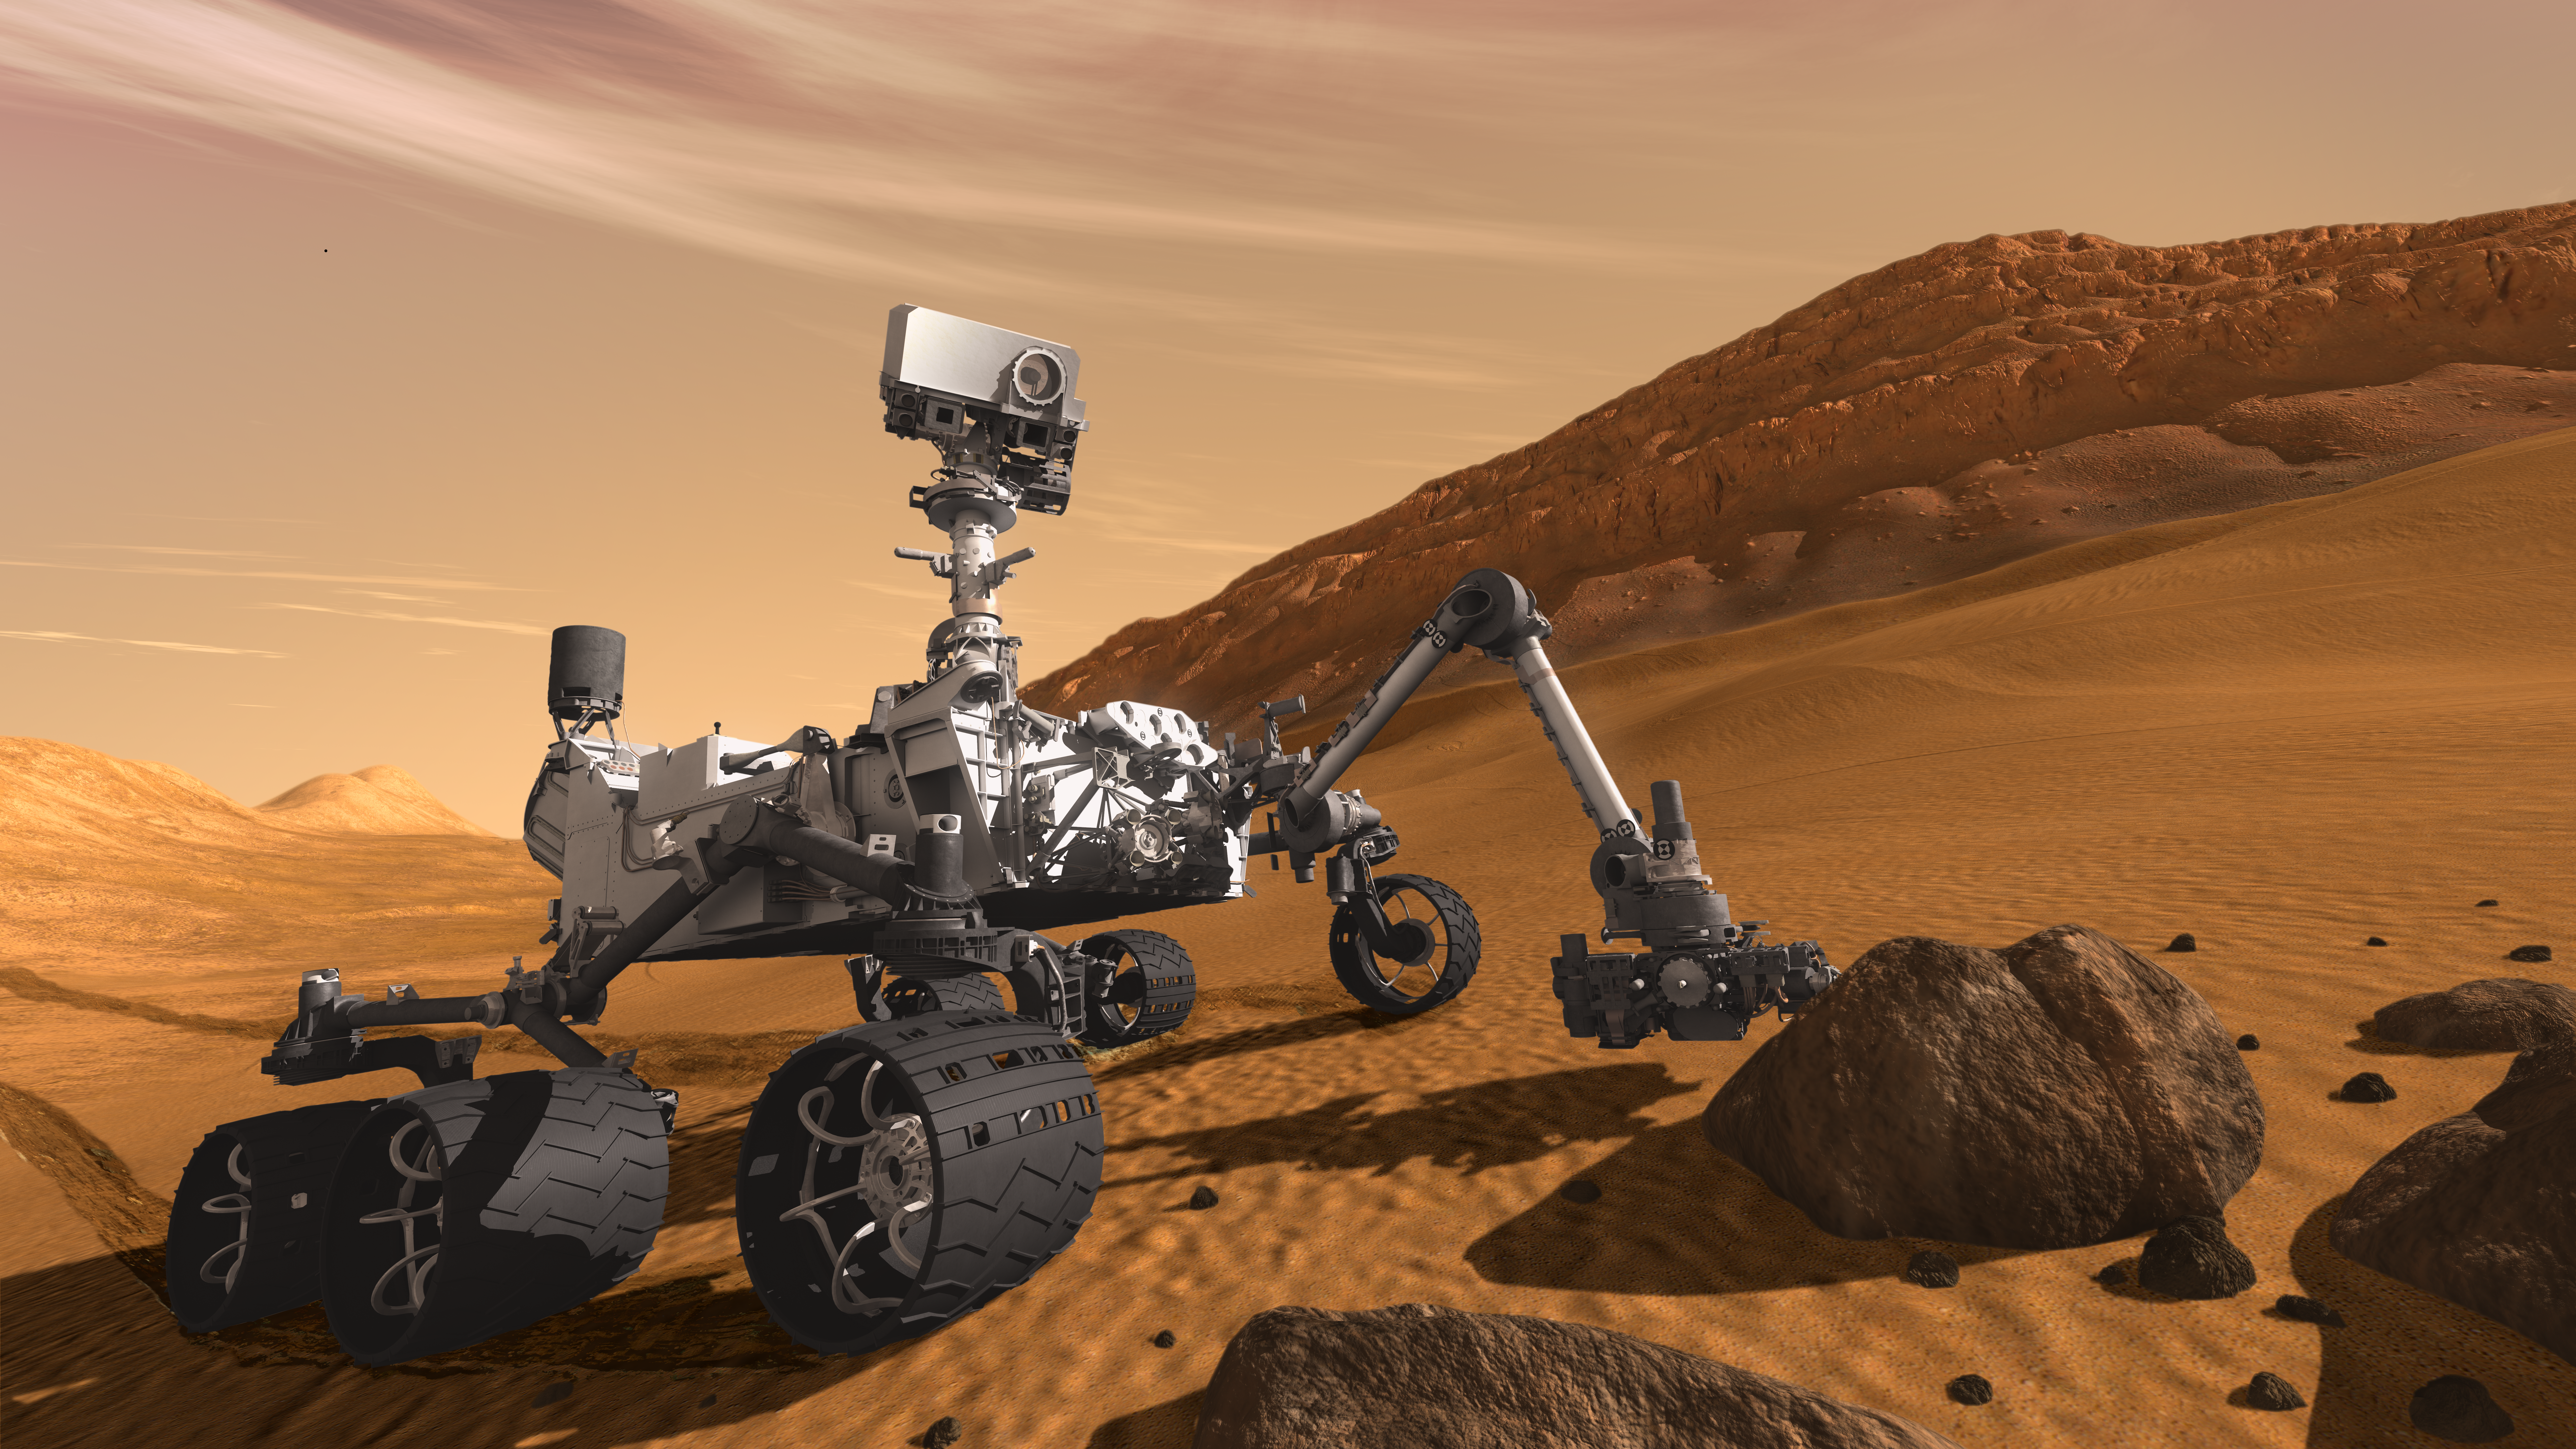

Curiosity: The Next Mars Rover (Artist’s Concept)

This artist concept features NASA’s Mars Science Laboratory Curiosity rover, a mobile robot for investigating Mars’ past or present ability to sustain microbial life. Curiosity is being tested in preparation for launch in the fall of 2011. In this picture, the rover examines a rock on Mars with a set of tools at the end of the rover’s arm, which extends about 2 meters (7 feet). Two instruments on the arm can study rocks up close. Also, a drill can collect sample material from inside of rocks and a scoop can pick up samples of soil. The arm can sieve the samples and deliver fine powder to instruments inside the rover for thorough analysis.

The mast, or rover’s “head,” rises to about 2.1 meters (6.9 feet) above ground level, about as tall as a basketball player. This mast supports two remote-sensing instruments: the Mast Camera, or “eyes,” for stereo color viewing of surrounding terrain and material collected by the arm; and, the ChemCam instrument, which is a laser that vaporizes material from rocks up to about 9 meters (30 feet) away and determines what elements the rocks are made of.

NASA’s Jet Propulsion Laboratory, a division of the California Institute of Technology, Pasadena, manages the Mars Science Laboratory Project for the NASA Science Mission Directorate, Washington.

Credit: NASA/JPL-Caltech